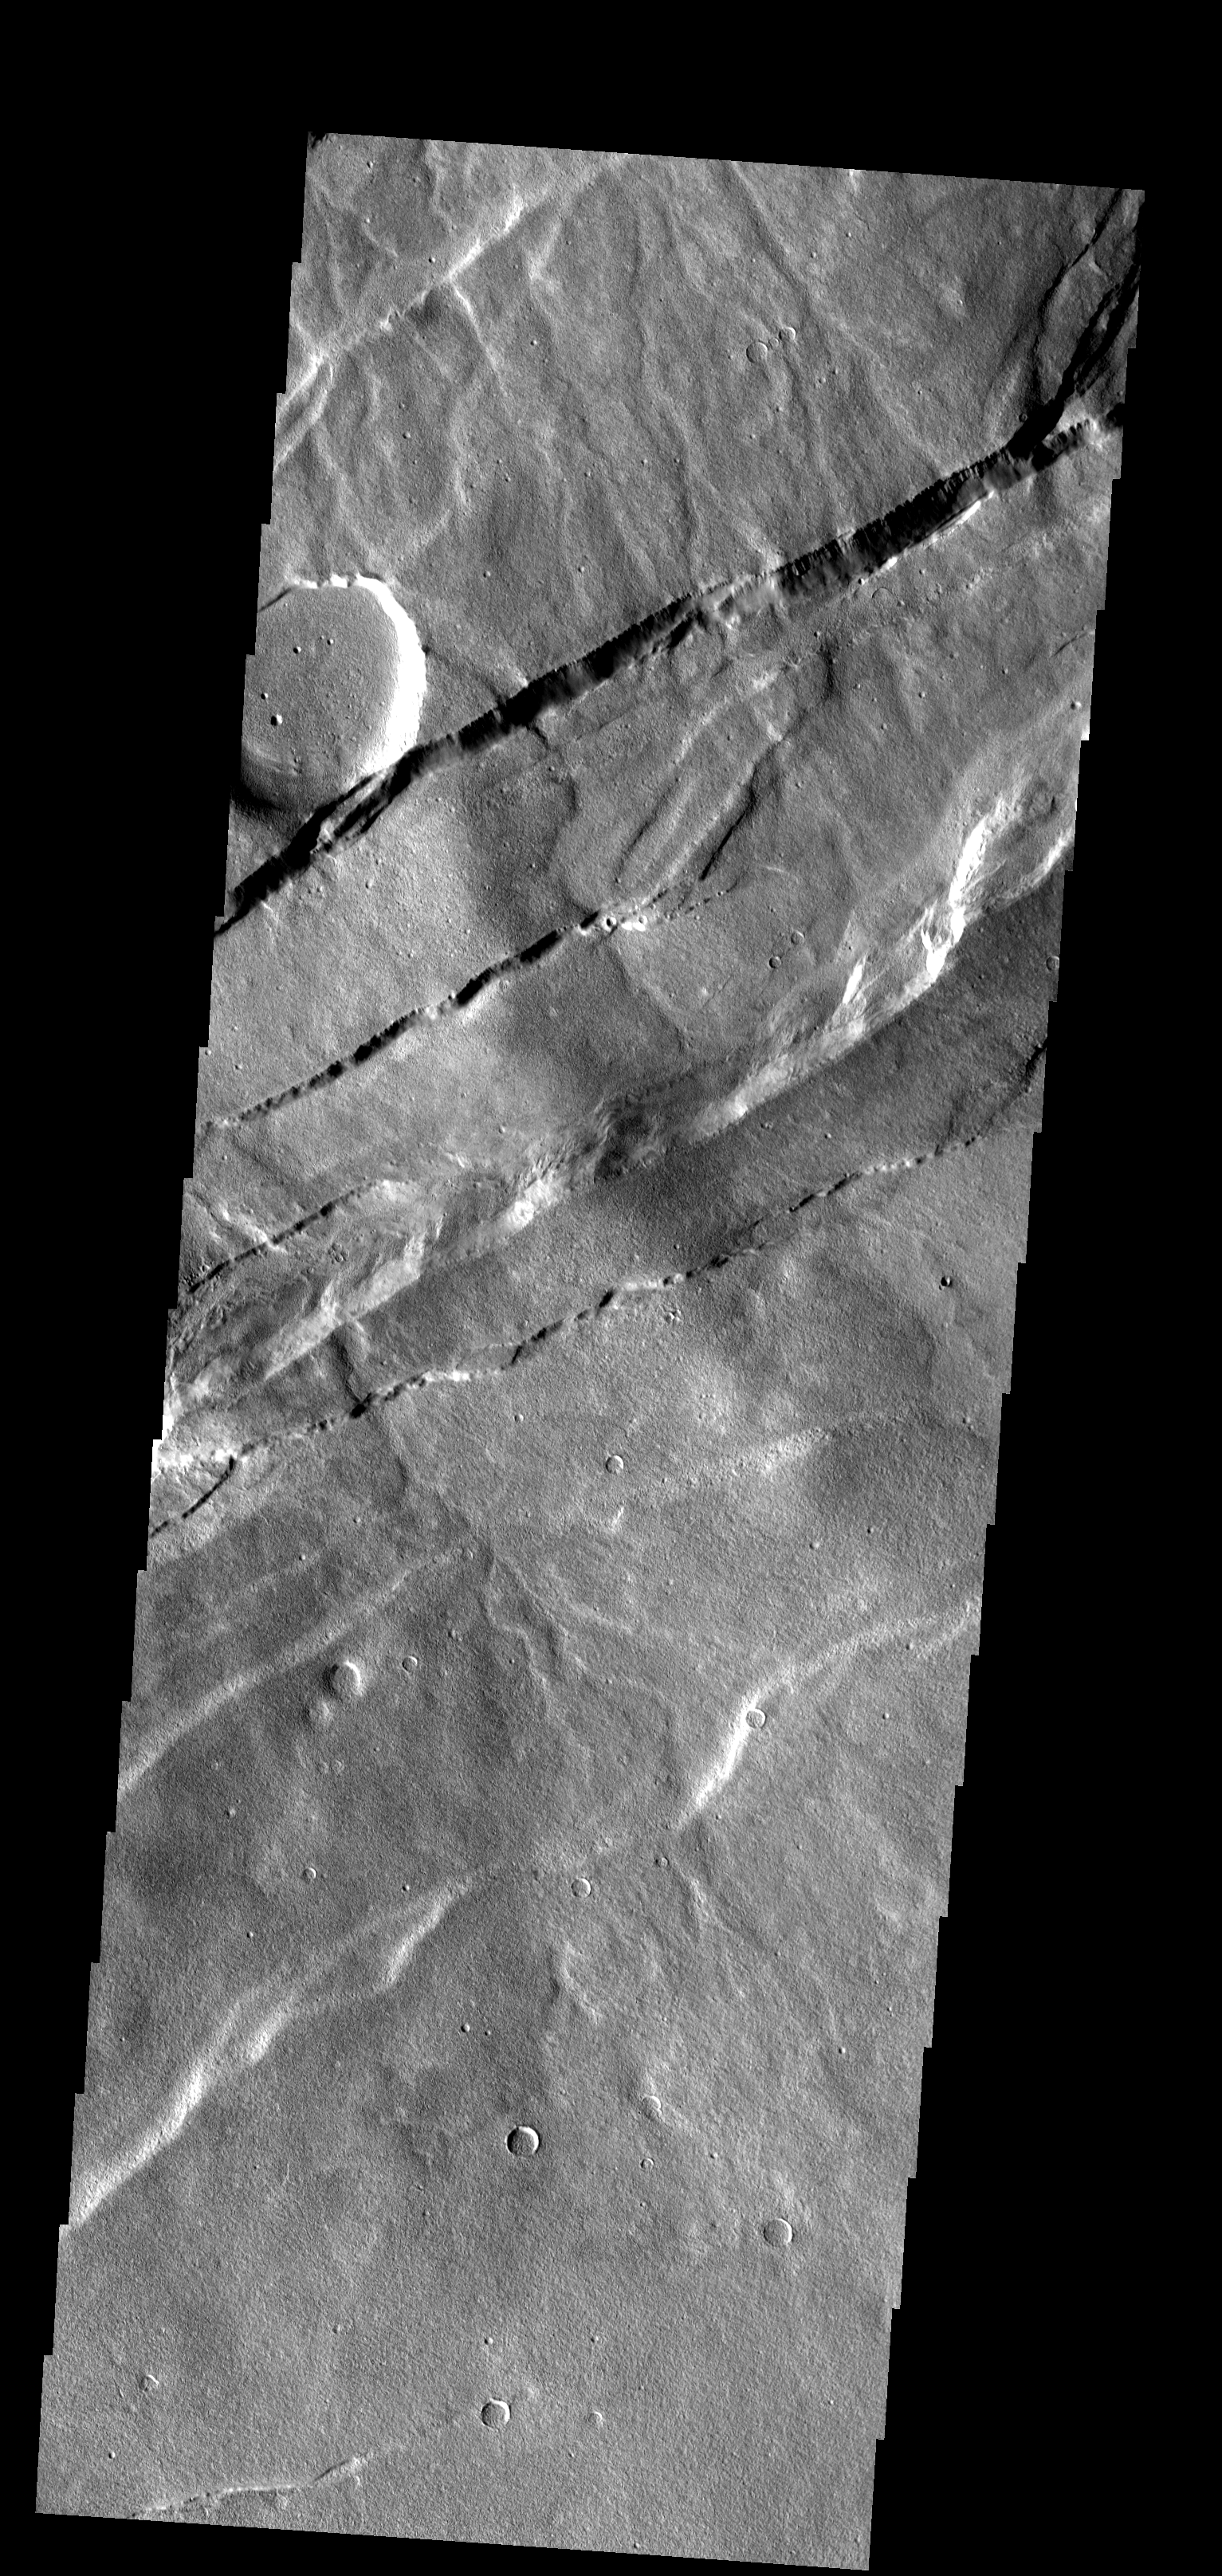

Alba Patera

This region of Alba Patera is characterized by faulting with the down-dropped block on the southeast side of the fault.

Image information: VIS instrument. Latitude 44.8N, Longitude 249.1E. 19 meter/pixel resolution.

Please see the THEMIS Data Citation Note for details on crediting THEMIS images.

Note: this THEMIS visual image has not been radiometrically nor geometrically calibrated for this preliminary release. An empirical correction has been performed to remove instrumental effects. A linear shift has been applied in the cross-track and down-track direction to approximate spacecraft and planetary motion. Fully calibrated and geometrically projected images will be released through the Planetary Data System in accordance with Project policies at a later time.

NASA’s Jet Propulsion Laboratory manages the 2001 Mars Odyssey mission for NASA’s Office of Space Science, Washington, D.C. The Thermal Emission Imaging System (THEMIS) was developed by Arizona State University, Tempe, in collaboration with Raytheon Santa Barbara Remote Sensing. The THEMIS investigation is led by Dr. Philip Christensen at Arizona State University. Lockheed Martin Astronautics, Denver, is the prime contractor for the Odyssey project, and developed and built the orbiter. Mission operations are conducted jointly from Lockheed Martin and from JPL, a division of the California Institute of Technology in Pasadena.

Credit: NASA/JPL/ASU